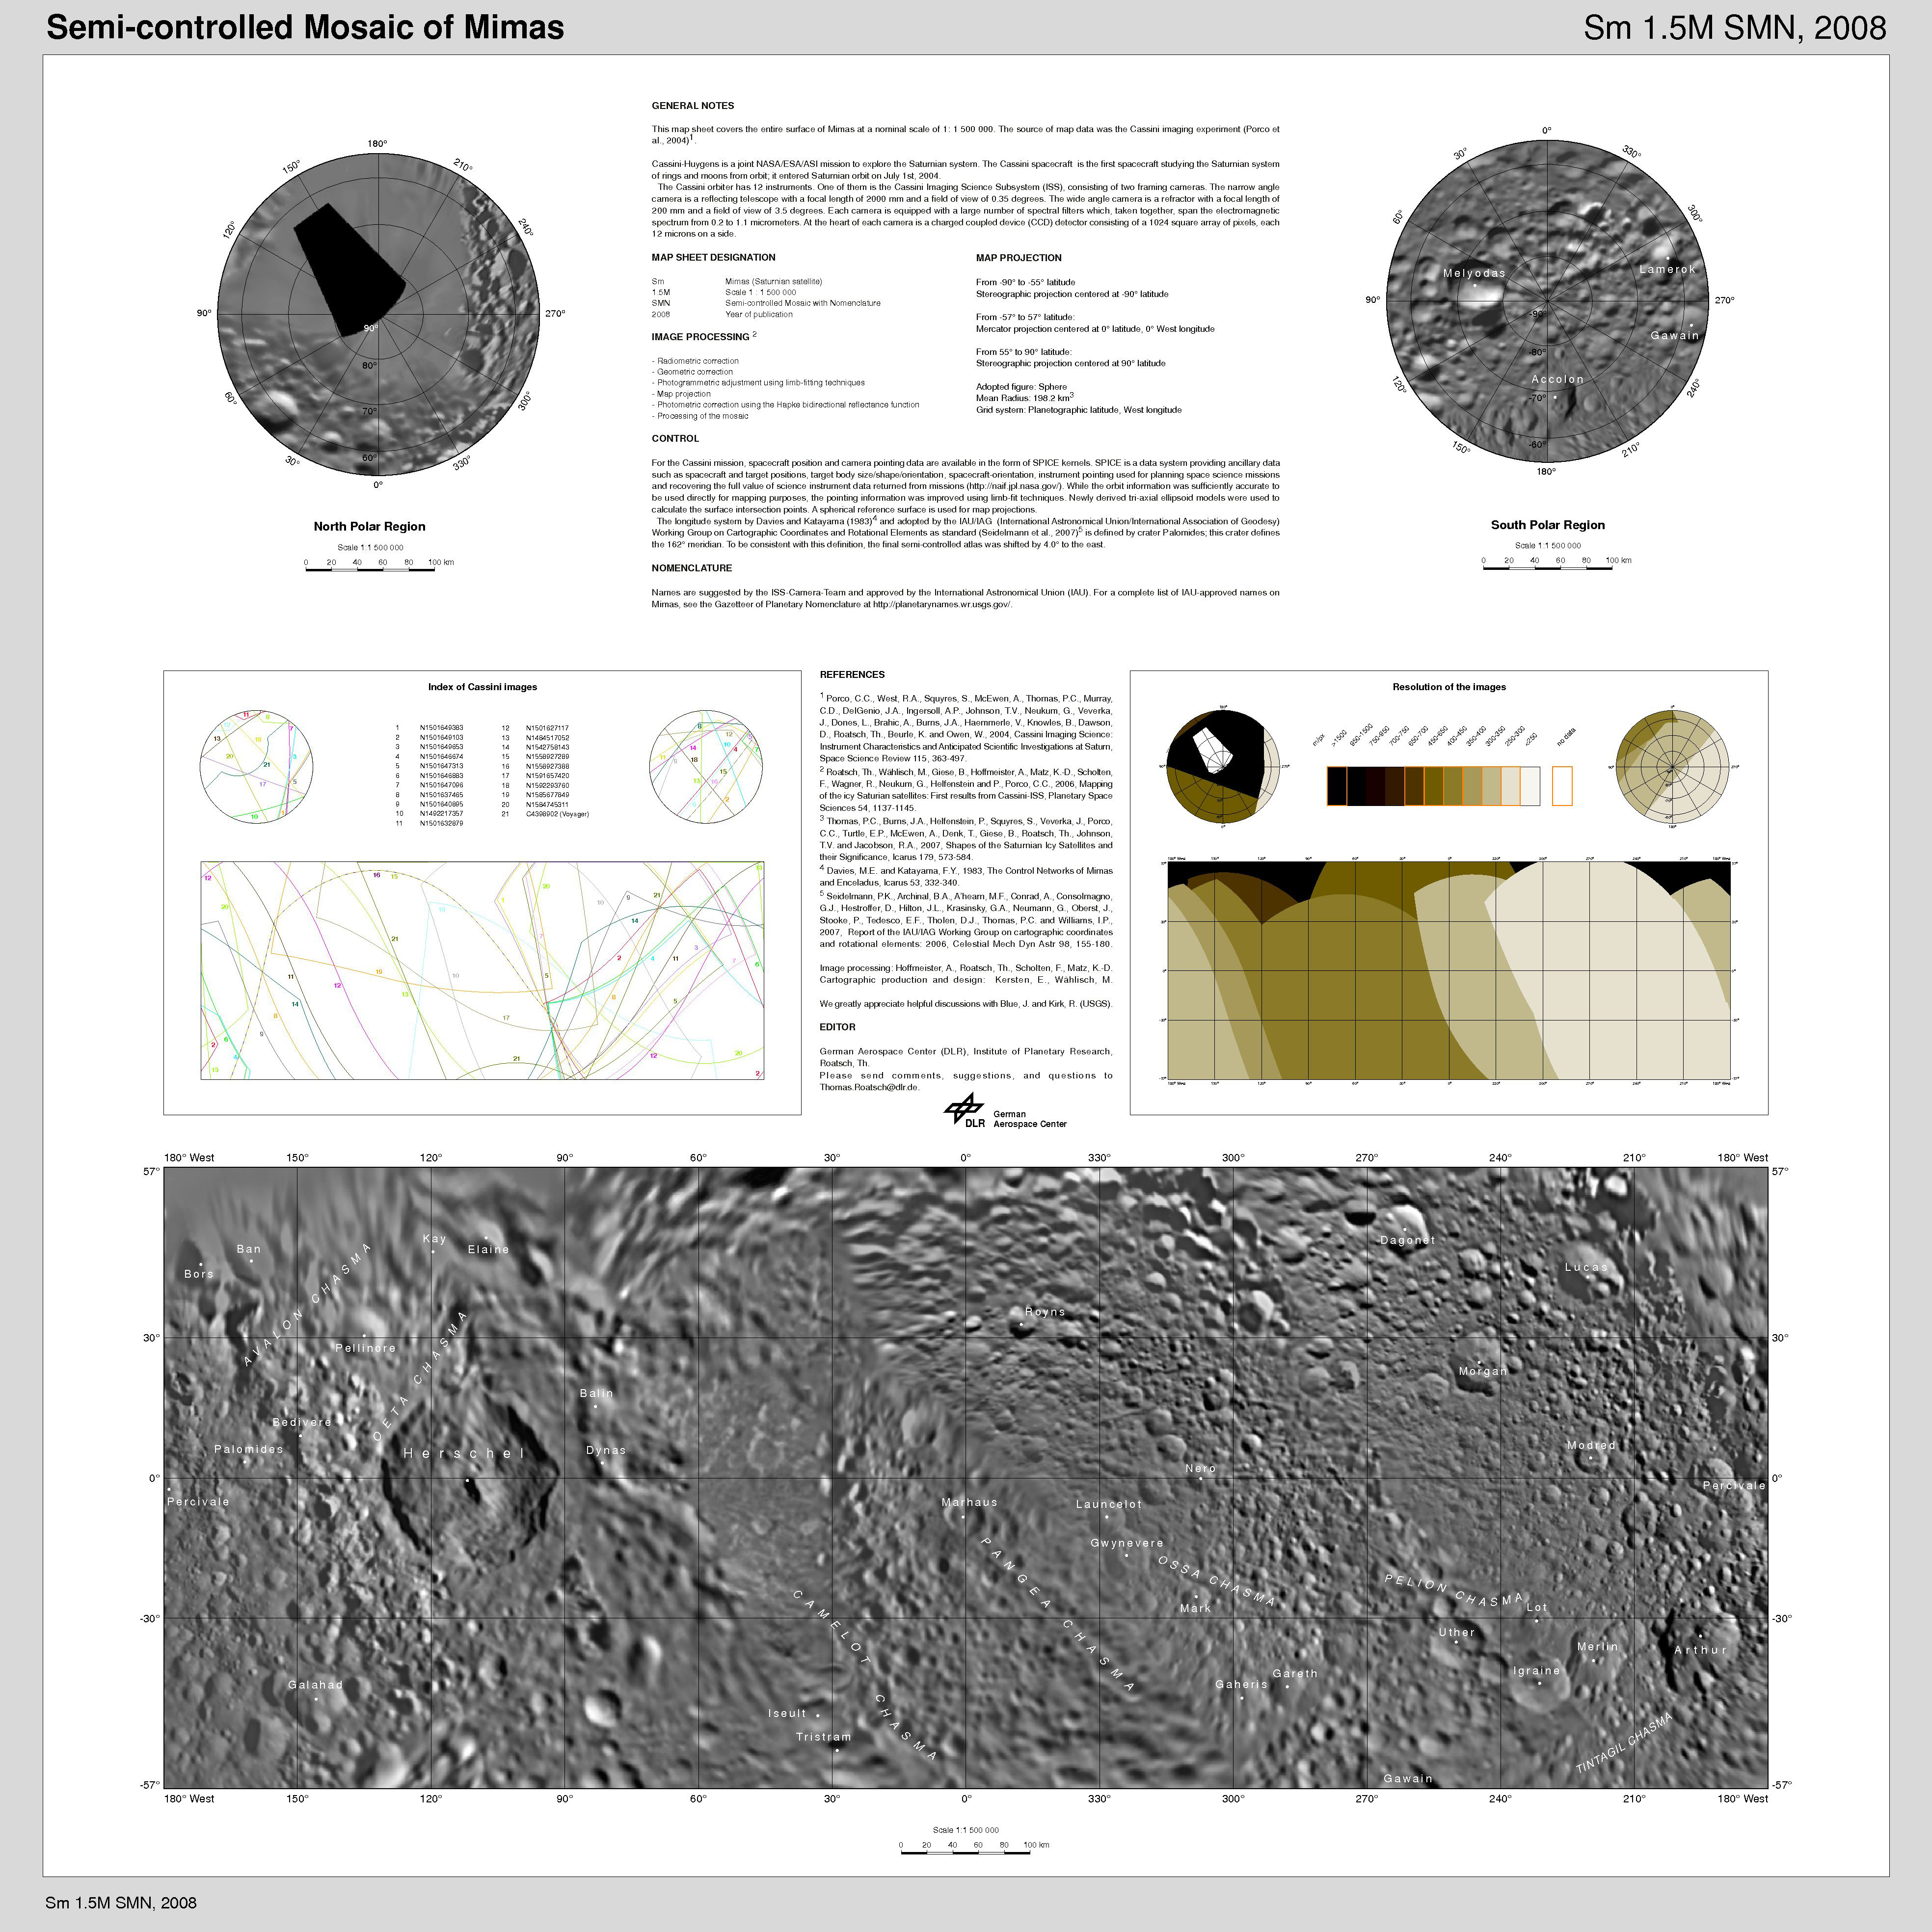

The Mimas Atlas

Presented here is a cartographic map sheet which forms a high-resolution Mimas atlas, a project of the Cassini Imaging Team.

Mimas, as imaged by the Voyager spacecraft in the early 1980s, has a very large, distinguishing crater that makes it look like the “Death Star.” As shown in this map, that crater is named Herschel.

The map sheets form a three-quadrangle series covering the entire surface of Mimas at a nominal scale of 1:1,500,000. The map data was acquired by the Cassini imaging experiment. The mean radius of Mimas used for projection of the maps is 198.2 kilometers (123.2 miles). Names for features have been approved by the International Astronomical Union (IAU).

The Cassini-Huygens mission is a cooperative project of NASA, the European Space Agency and the Italian Space Agency. The Jet Propulsion Laboratory, a division of the California Institute of Technology in Pasadena, manages the mission for NASA’s Science Mission Directorate, Washington, D.C. The Cassini orbiter and its two onboard cameras were designed, developed and assembled at JPL. The imaging operations center is based at the Space Science Institute in Boulder, Colo.

Credit: NASA/JPL/Space Science Institute